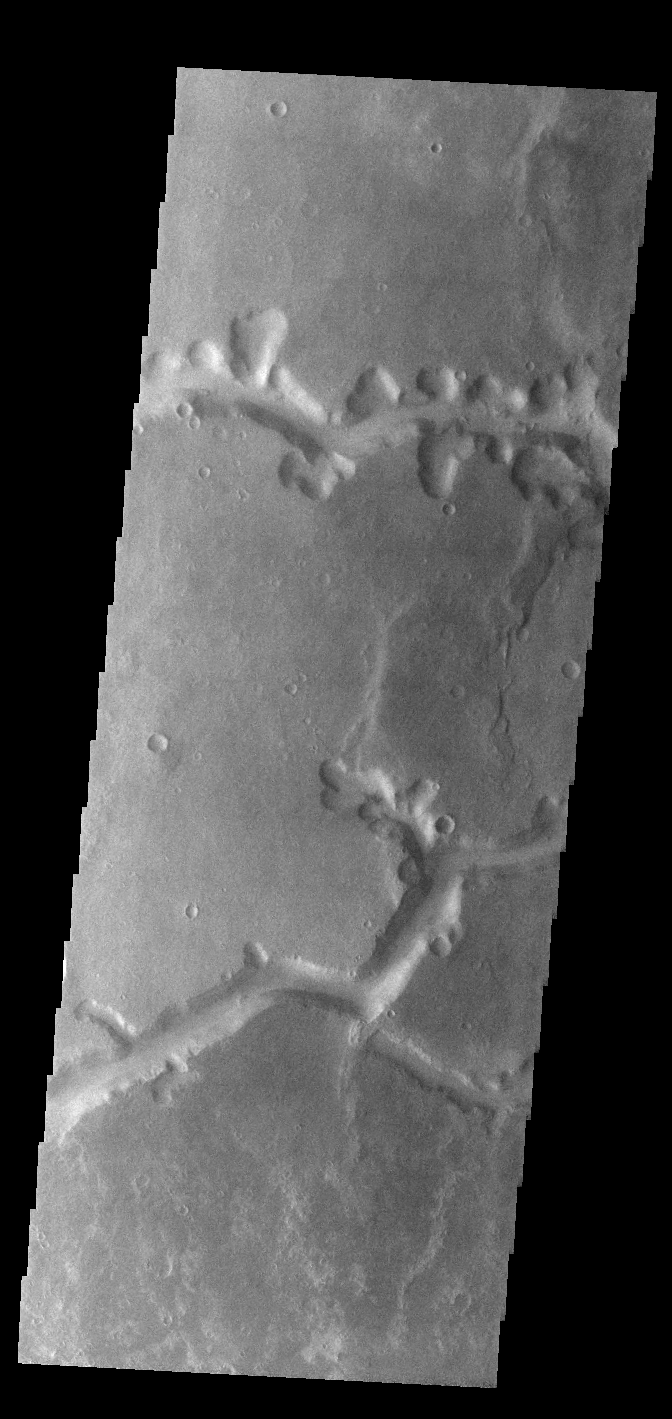

Nirgal Vallis

Today’s VIS image shows a small section of Nirgal Valles. Located in Noachis Terra, Nirgal Valles is 610km long (379 miles).

Credit: NASA/JPL-Caltech/ASU